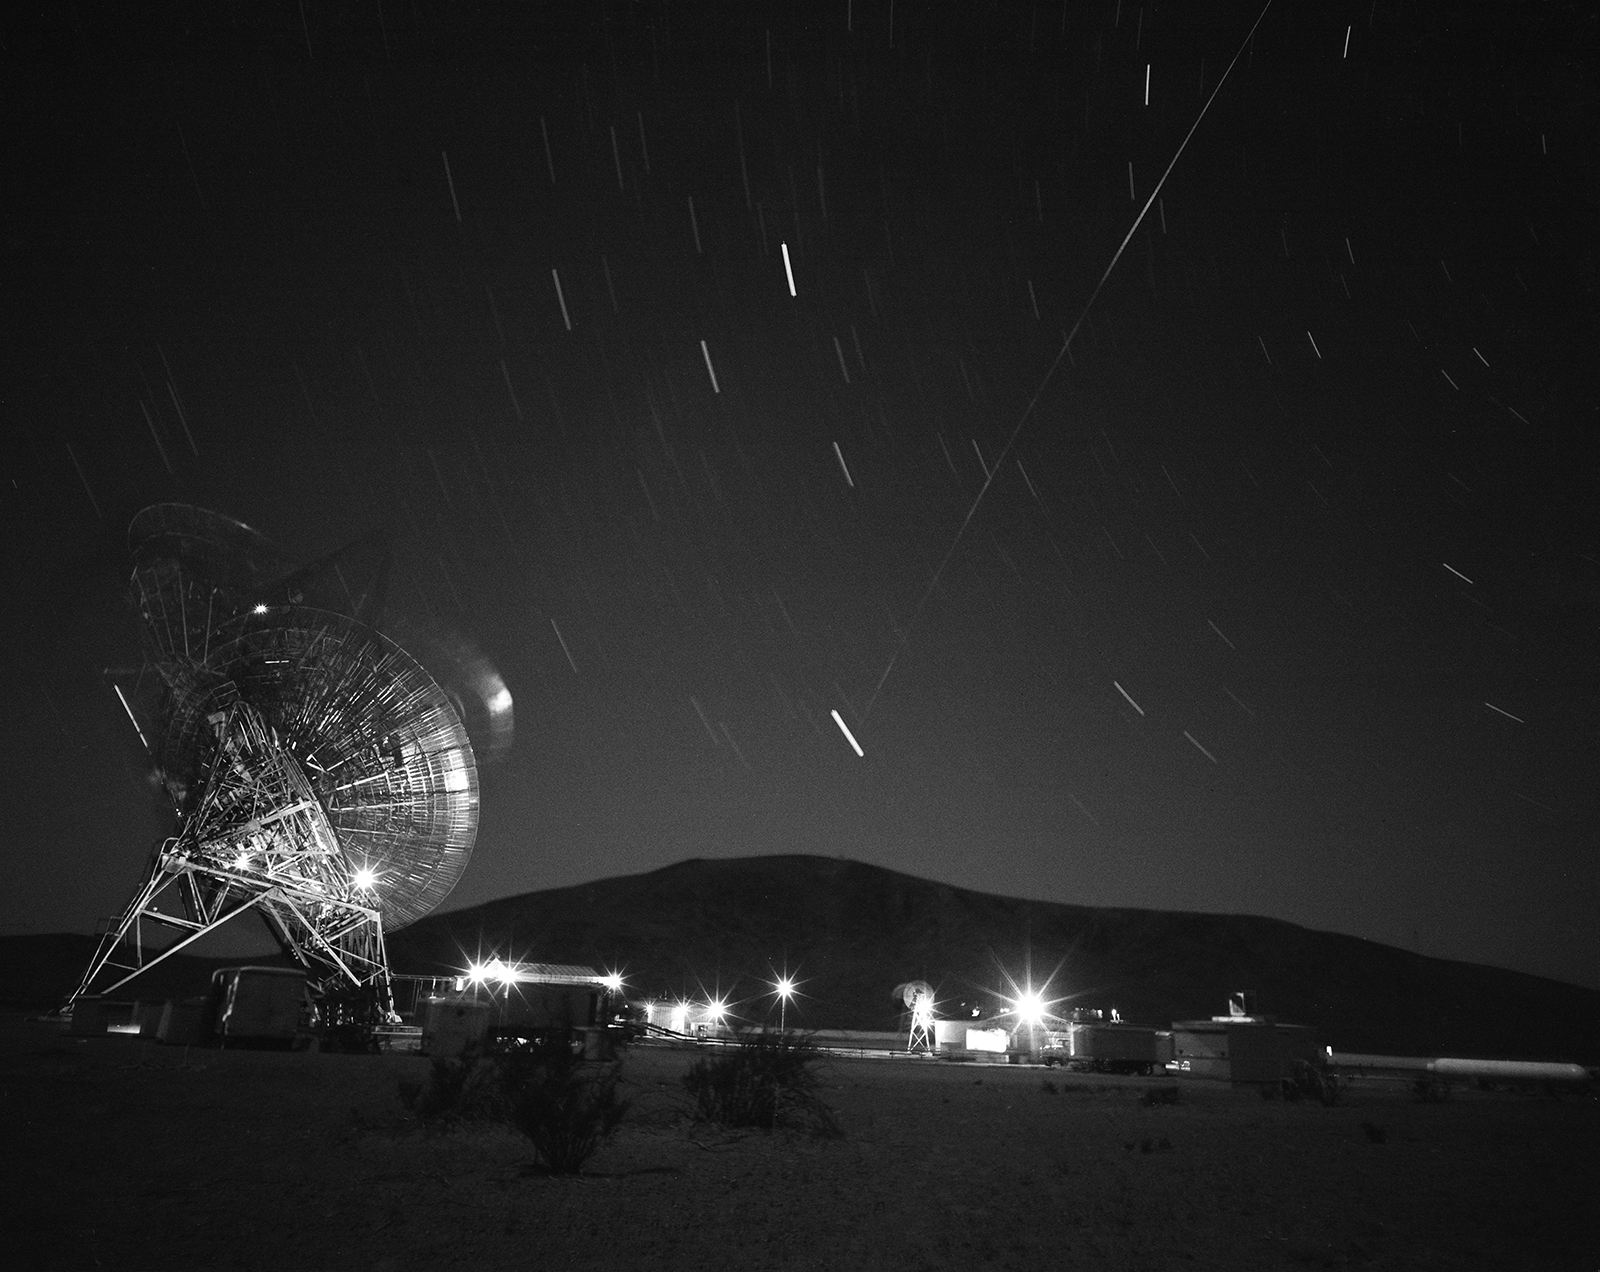

Goldstone Tracking the Echo ‘Satelloon’

This archival image was released as part of a gallery comparing JPL’s past and present, commemorating the 80th anniversary of NASA’s Jet Propulsion Laboratory on Oct. 31, 2016.

This photograph shows the first pass of Echo 1, NASA’s first communications satellite, over the Goldstone Tracking Station managed by NASA’s Jet Propulsion Laboratory, in Pasadena, California, in the early morning of Aug. 12, 1960. The movement of the antenna, star trails (shorter streaks), and Echo 1 (the long streak in the middle) are visible in this image.

Project Echo bounced radio signals off a 10-story-high, aluminum-coated balloon orbiting the Earth. This form of “passive” satellite communication — which mission managers dubbed a “satelloon” — was an idea conceived by an engineer from NASA’s Langley Research Center in Hampton, Virginia, and was a project managed by NASA’s Goddard Space Flight Center in Greenbelt, Maryland. JPL’s role involved sending and receiving signals through two of its 85-foot-diameter (26-meter-diameter) antennas at the Goldstone Tracking Station in California’s Mojave Desert.

The Goldstone station later became part of NASA’s Deep Space Network. JPL, a division of Caltech in Pasadena, California, manages the Deep Space Network for NASA.

Credit: NASA/JPL-Caltech